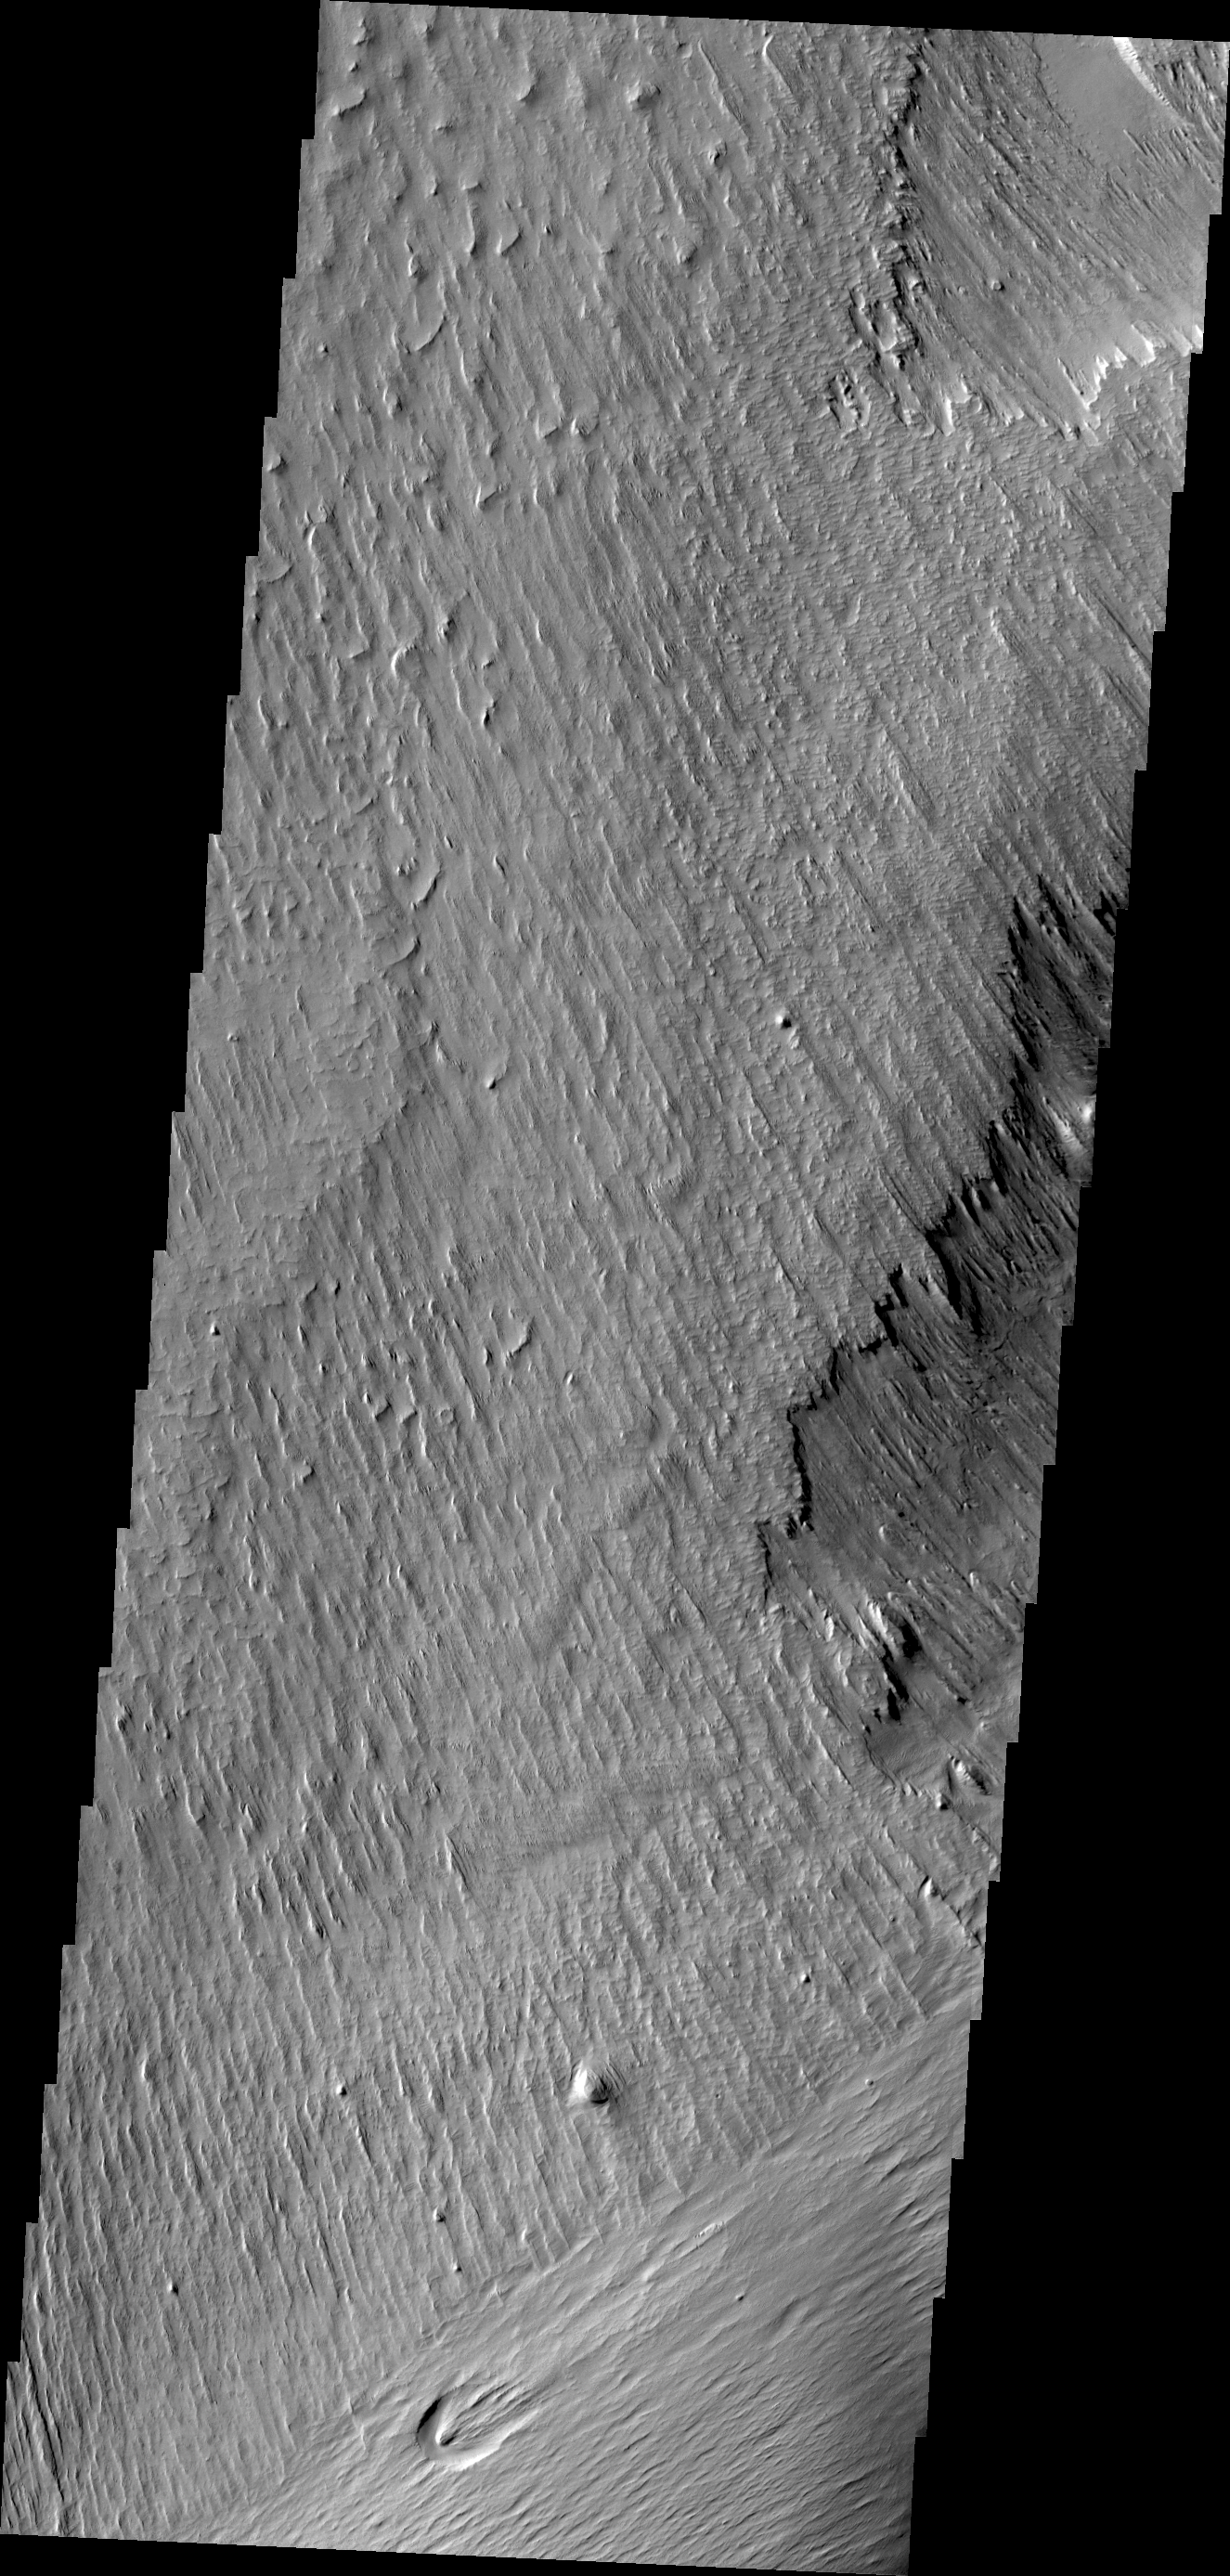

Memnonia Sulci

Wind is one of a handful of active processes on Mars today. This VIS image of Memnonia Sulci demonstrates the power of wind in eroding and shaping the surface.

Credit: NASA/JPL/ASU